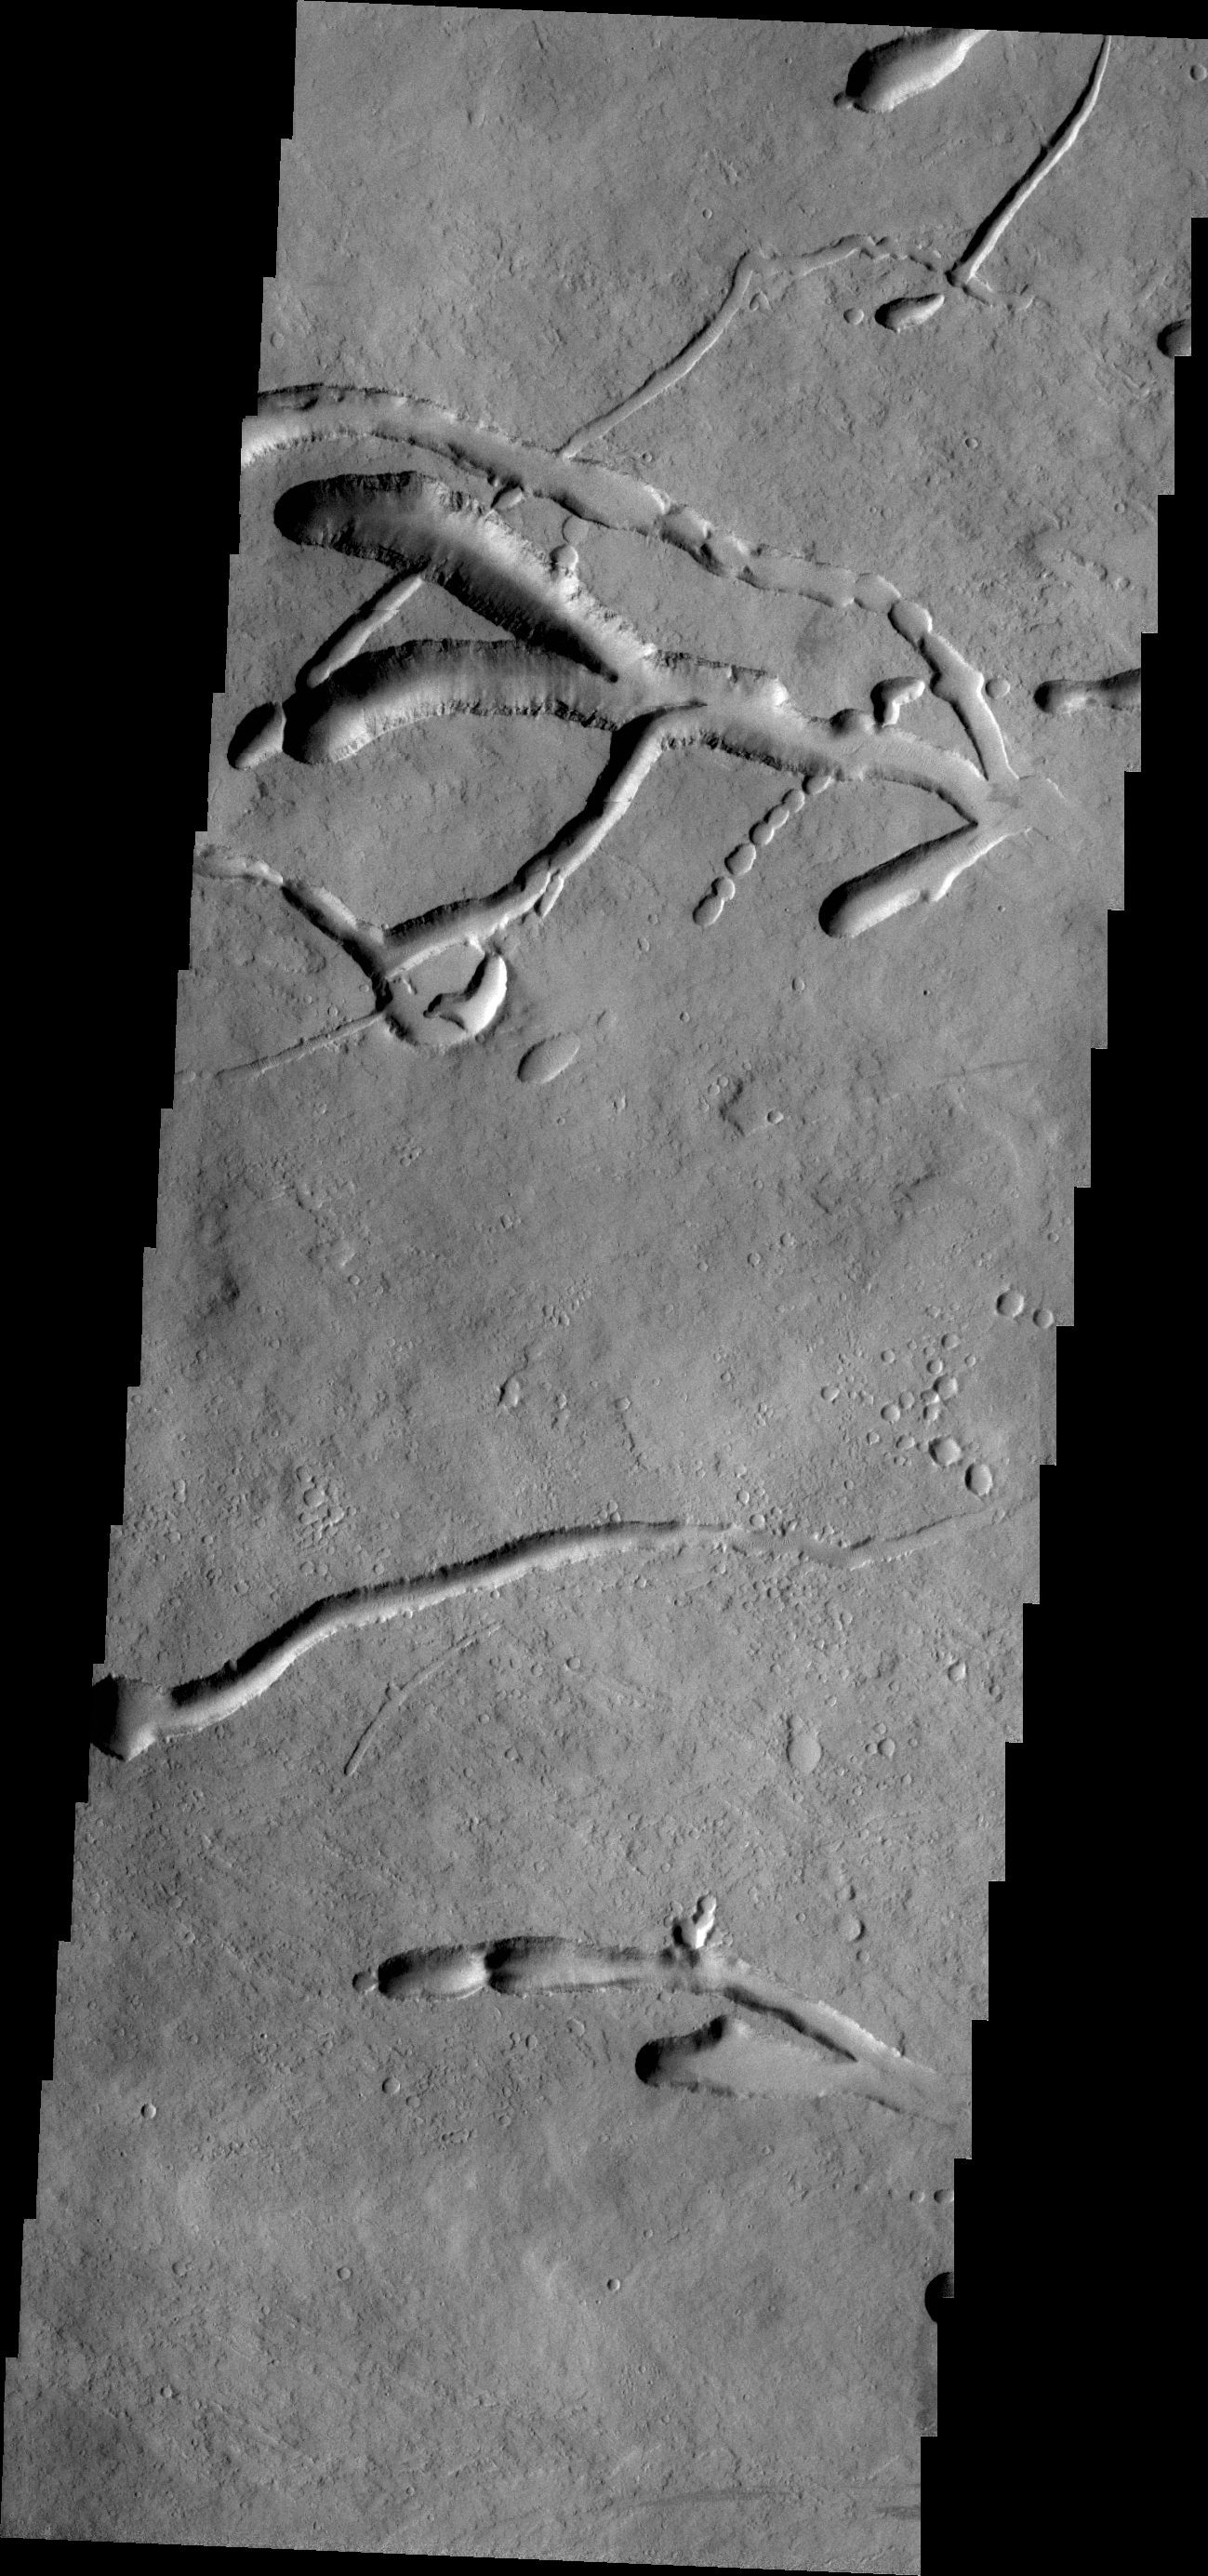

Ascraeus Mons

This image of the eastern flank of Ascraeus Mons shows multiple collapse features.

Credit: NASA/JPL/ASU